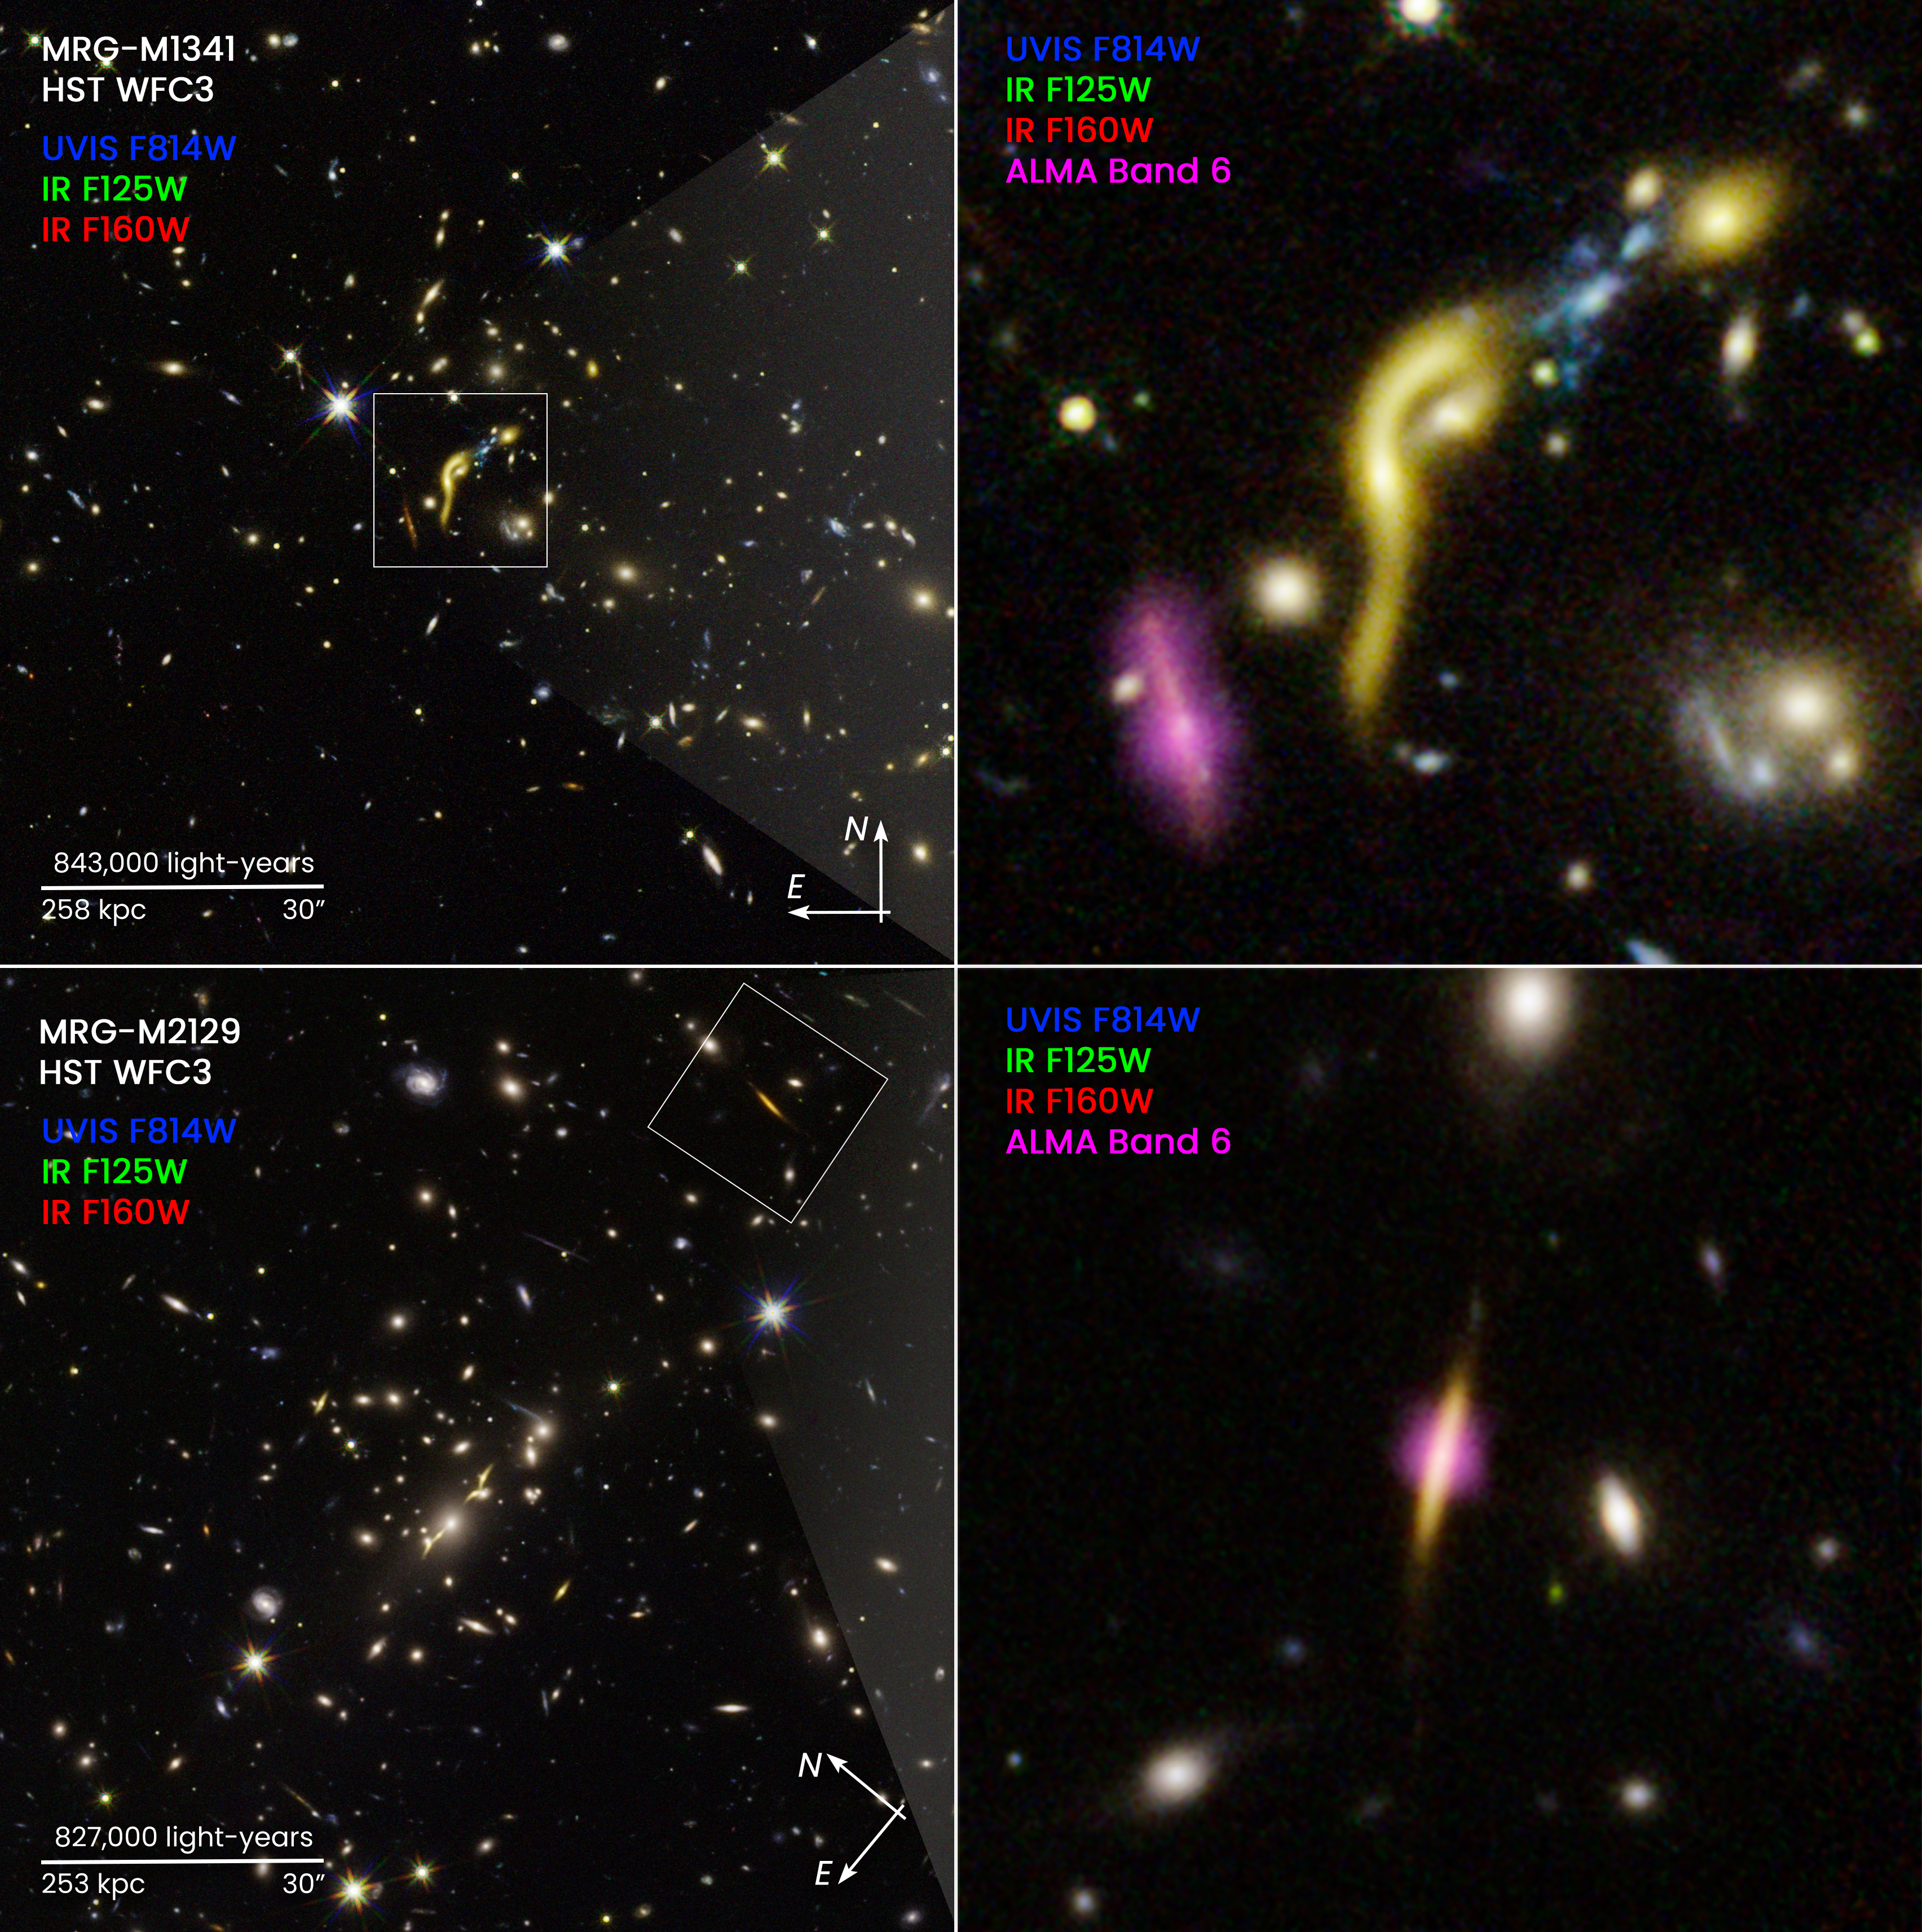

Compass Image for REQUIEM Galaxies

Galaxy clusters MACS J1341 and MACS J2129

These images are composites from NASA's Hubble Space Telescope and the Atacama Large Millimeter/submillimeter Array (ALMA). The boxed and pullout images show two of the six, distant, massive galaxies where scientists found star formation has ceased due to the depletion of a fuel source—cold hydrogen gas.

Hubble, together with ALMA, found these odd galaxies when they combined forces with the "natural lens" in space created by foreground massive galaxy clusters. The clusters' gravity stretches and amplifies the light of the background galaxies in an effect called gravitational lensing. This phenomenon allows astronomers to use massive galaxy clusters as natural magnifying glasses to study details in the distant galaxies that would otherwise be impossible to see.

The yellow traces the glow of starlight. The artificial purple color traces cold dust from ALMA observations. This cold dust is used as a proxy for the cold hydrogen gas needed for star formation.

Even with ALMA's sensitivity, scientists do not detect dust in most of the six galaxies sampled. One example is MRG-M1341, at upper right. It looks distorted by the "funhouse mirror" optical effects of lensing. In contrast, the purple blob to the left of the galaxy is an example of a dust-and-gas-rich galaxy.

One example of the detection of cold dust ALMA did make is galaxy MRG-M2129 at bottom right. The galaxy only has dust and gas in the very center. This suggests that star formation may have shut down from the outskirts inward.

Credit: NASA, ESA, Katherine Whitaker (UMass)